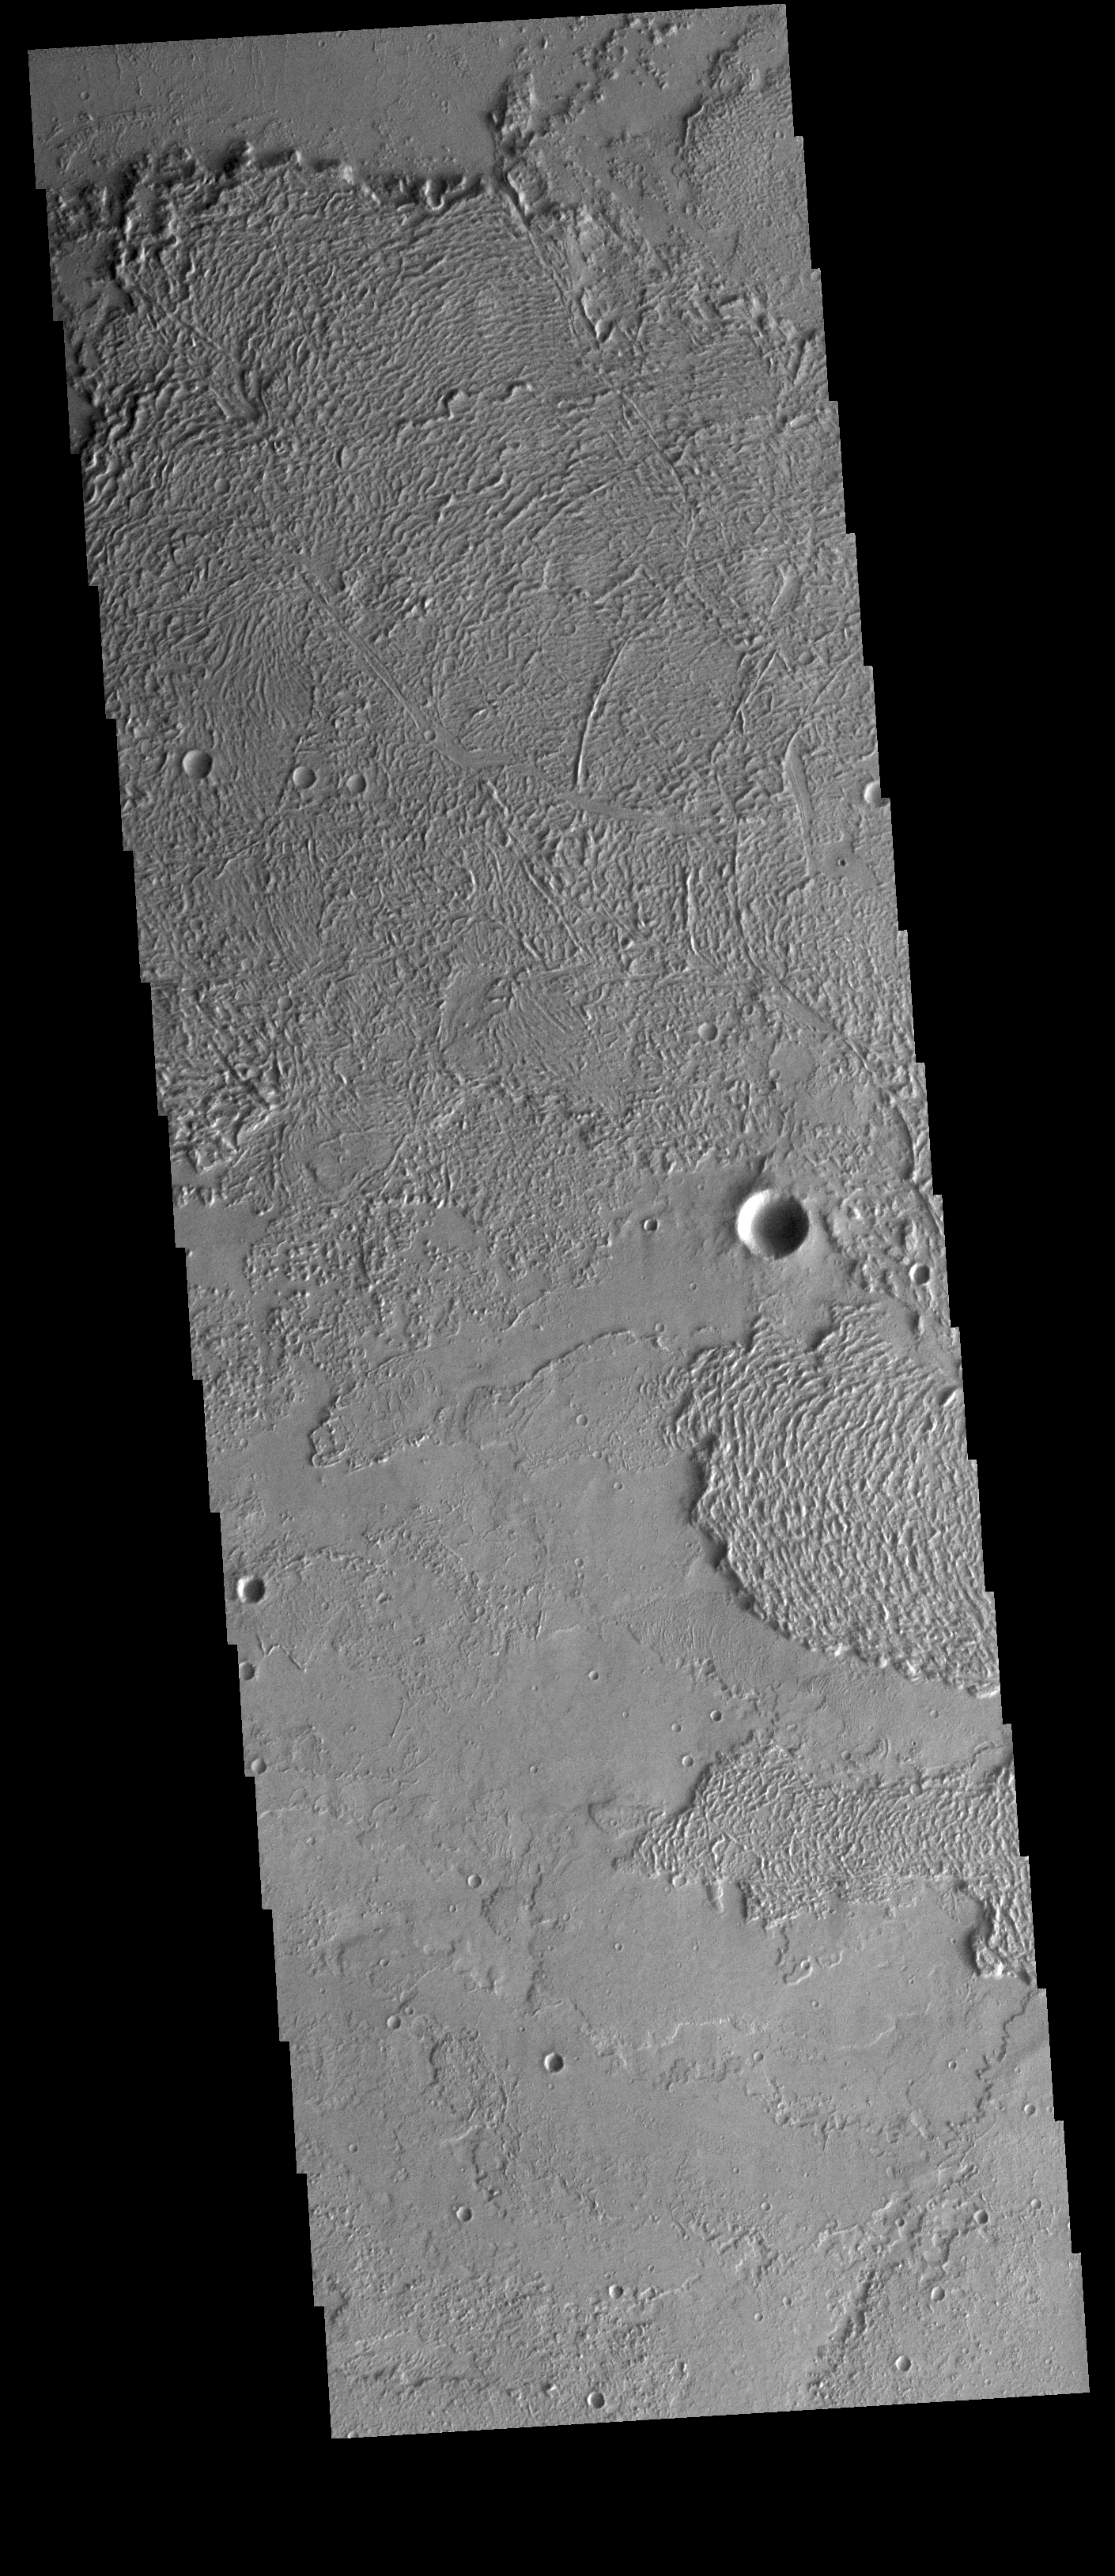

Daedalia Planum

Today’s VIS image shows a small portion of the immense lava plains of Daedalia Planum. These flows originated from Arsia Mons, one of the three large Tharsis volcanoes.

Credit: NASA/JPL-Caltech/ASU